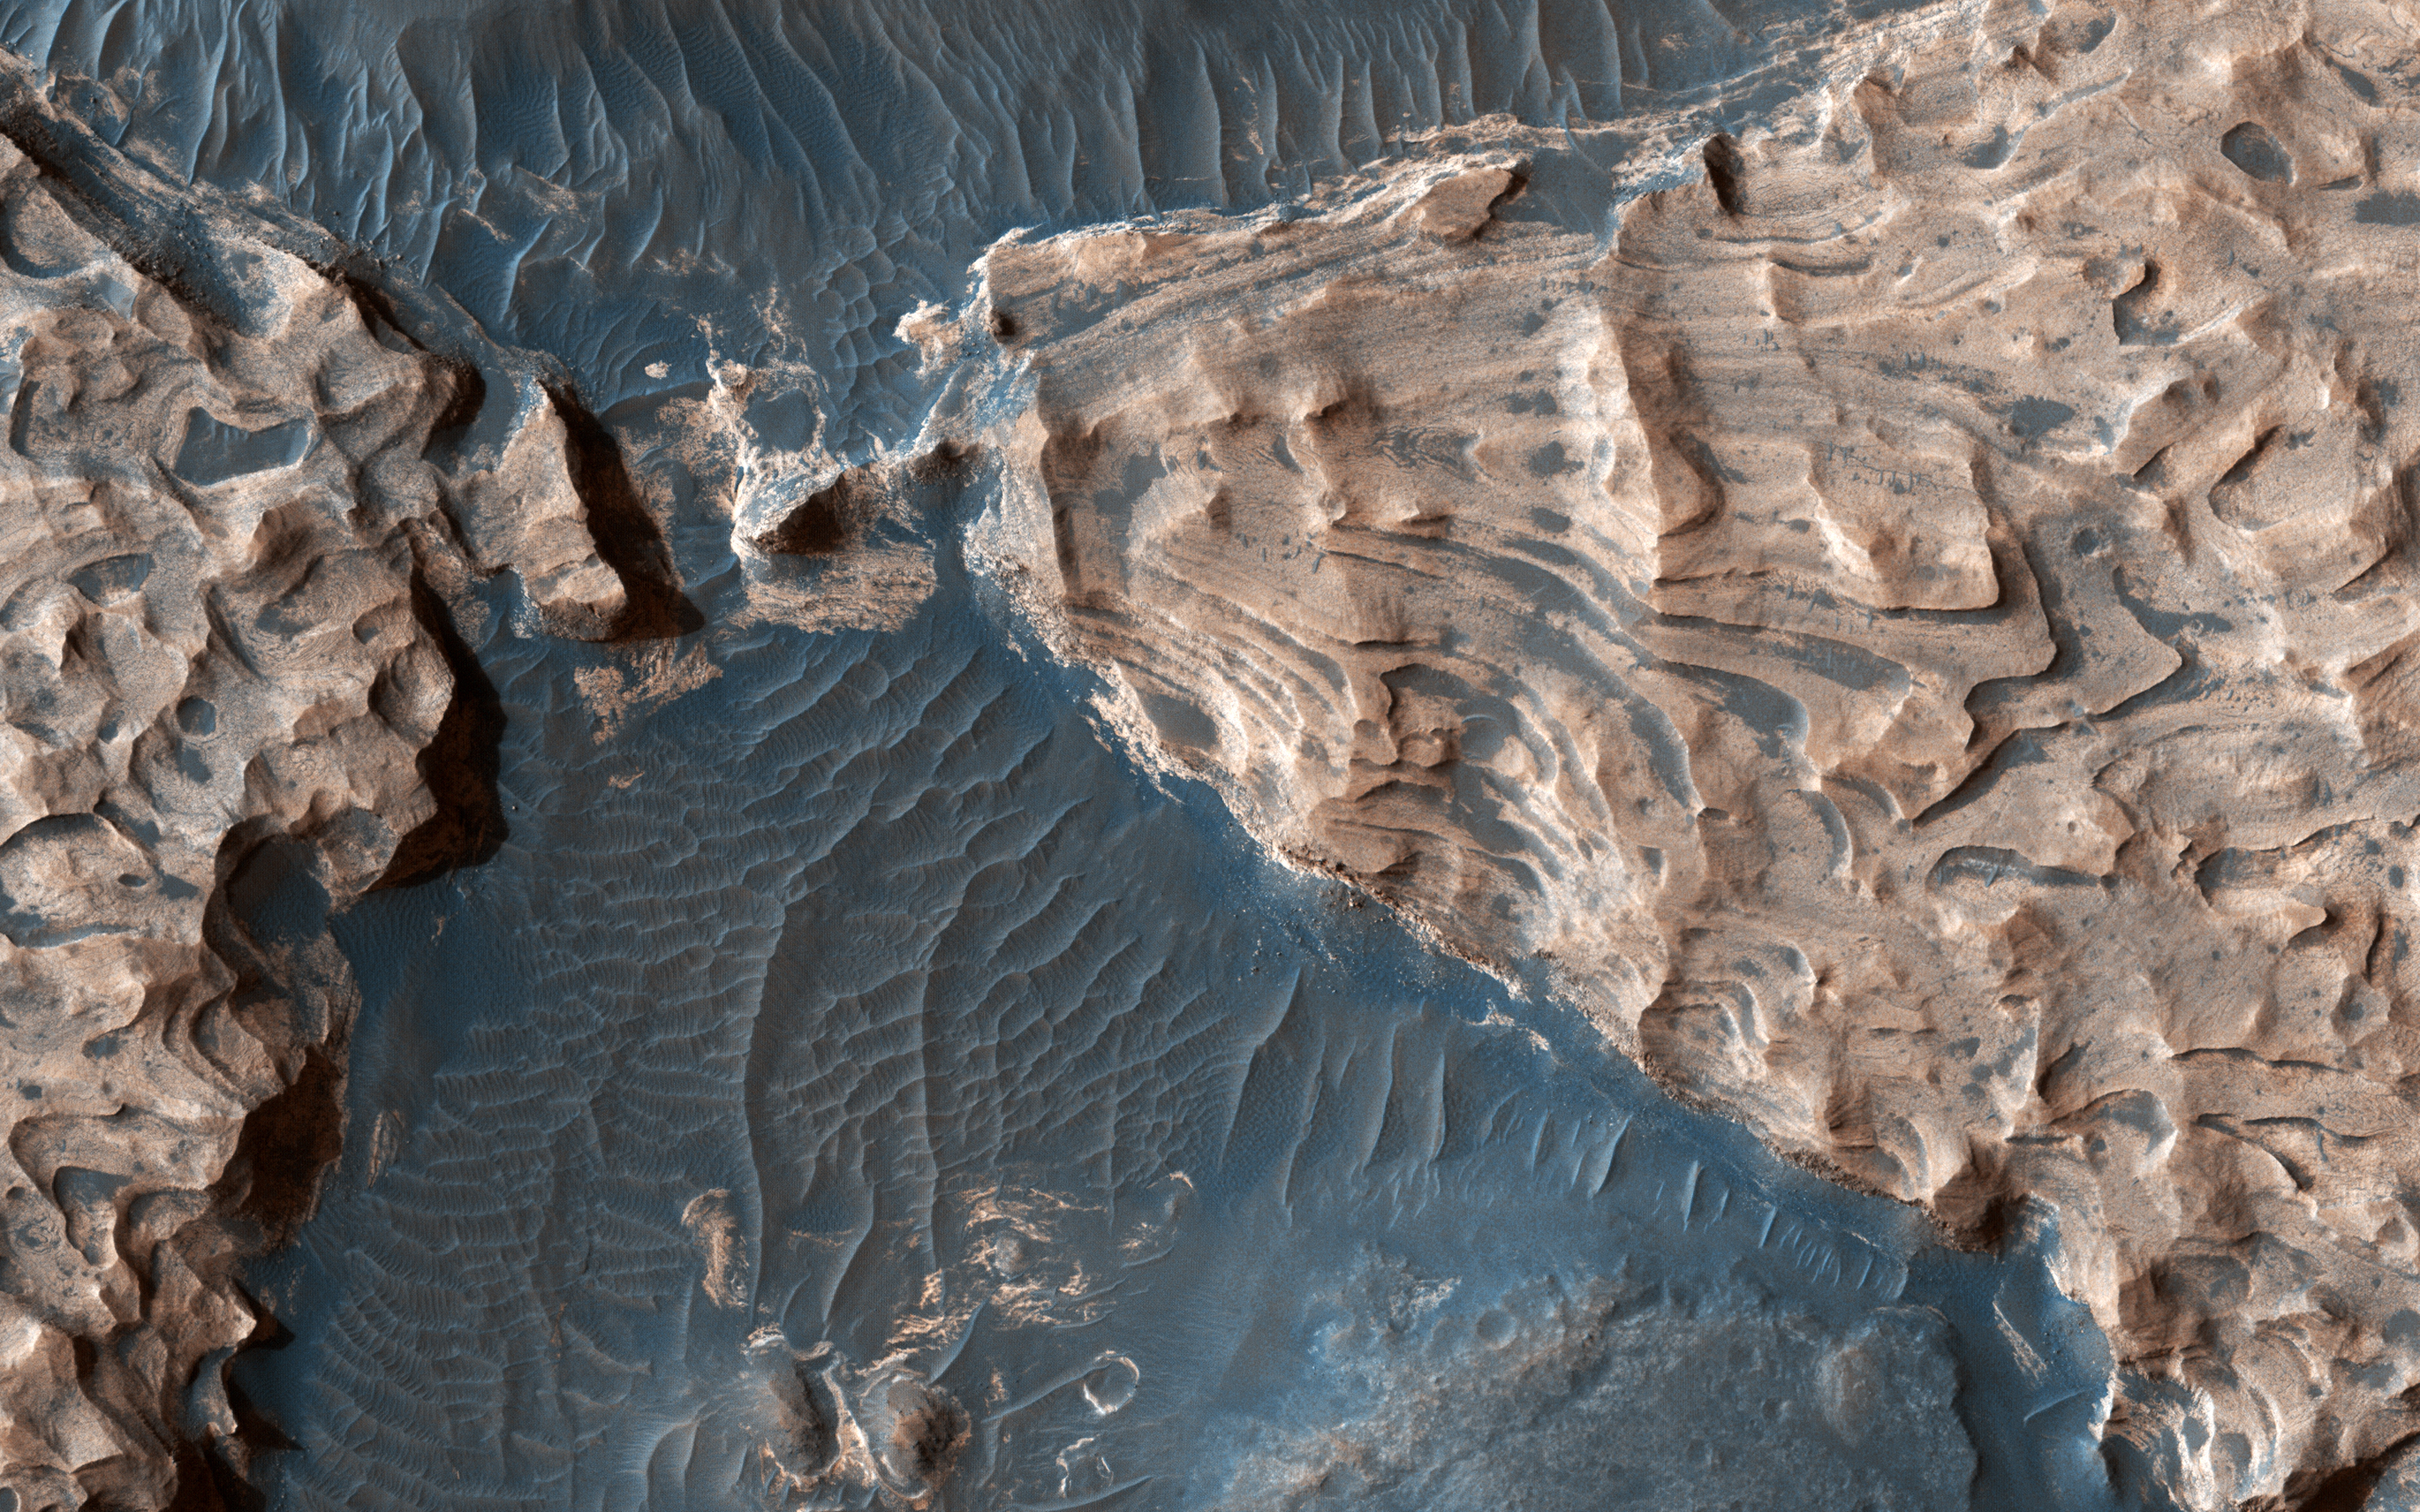

Uplifted Blocks of Light-Toned Layered Deposits

Acquired on April 1, 2018, this image from NASA’s Mars Reconnaissance Orbiter shows Aram Chaos, a 280 kilometer-diameter ancient impact crater that lies within in the Southern Highlands of Mars. Uplifted blocks of light-toned layers, composed largely of the iron-oxide hematite and water-altered silicates, indicate that this crater once held a lake.

Scientists suggest that these enormous flood channels were carved quickly within just weeks or months by catastrophic outflows of groundwater over 2.5 billion years ago from beneath Aram Chaos and nearby regions. Today dark (basaltic) dunes fill most of the low regions and the etched areas of the uplifted blocks obscure much of the original crater floor.

Aram Chaos is located near the headwaters of Ares Vallis, a large outflow channel system that extends about 1700 kilometers towards the northwest across the ancient cratered highlands before emptying into the Northern Lowlands at Chryse Planitia near the Mars Pathfinder landing site.

The map is projected here at a scale of 25 centimeters (9.8 inches) per pixel. [The original image scale is 27.3 centimeters (10.7 inches) per pixel (with 1 x 1 binning); objects on the order of 82 centimeters (32.3 inches) across are resolved.] North is up.

The University of Arizona, Tucson, operates HiRISE, which was built by Ball Aerospace & Technologies Corp., Boulder, Colorado. NASA’s Jet Propulsion Laboratory, a division of Caltech in Pasadena, California, manages the Mars Reconnaissance Orbiter Project for NASA’s Science Mission Directorate, Washington.

Credit: NASA/JPL-Caltech/Univ. of Arizona